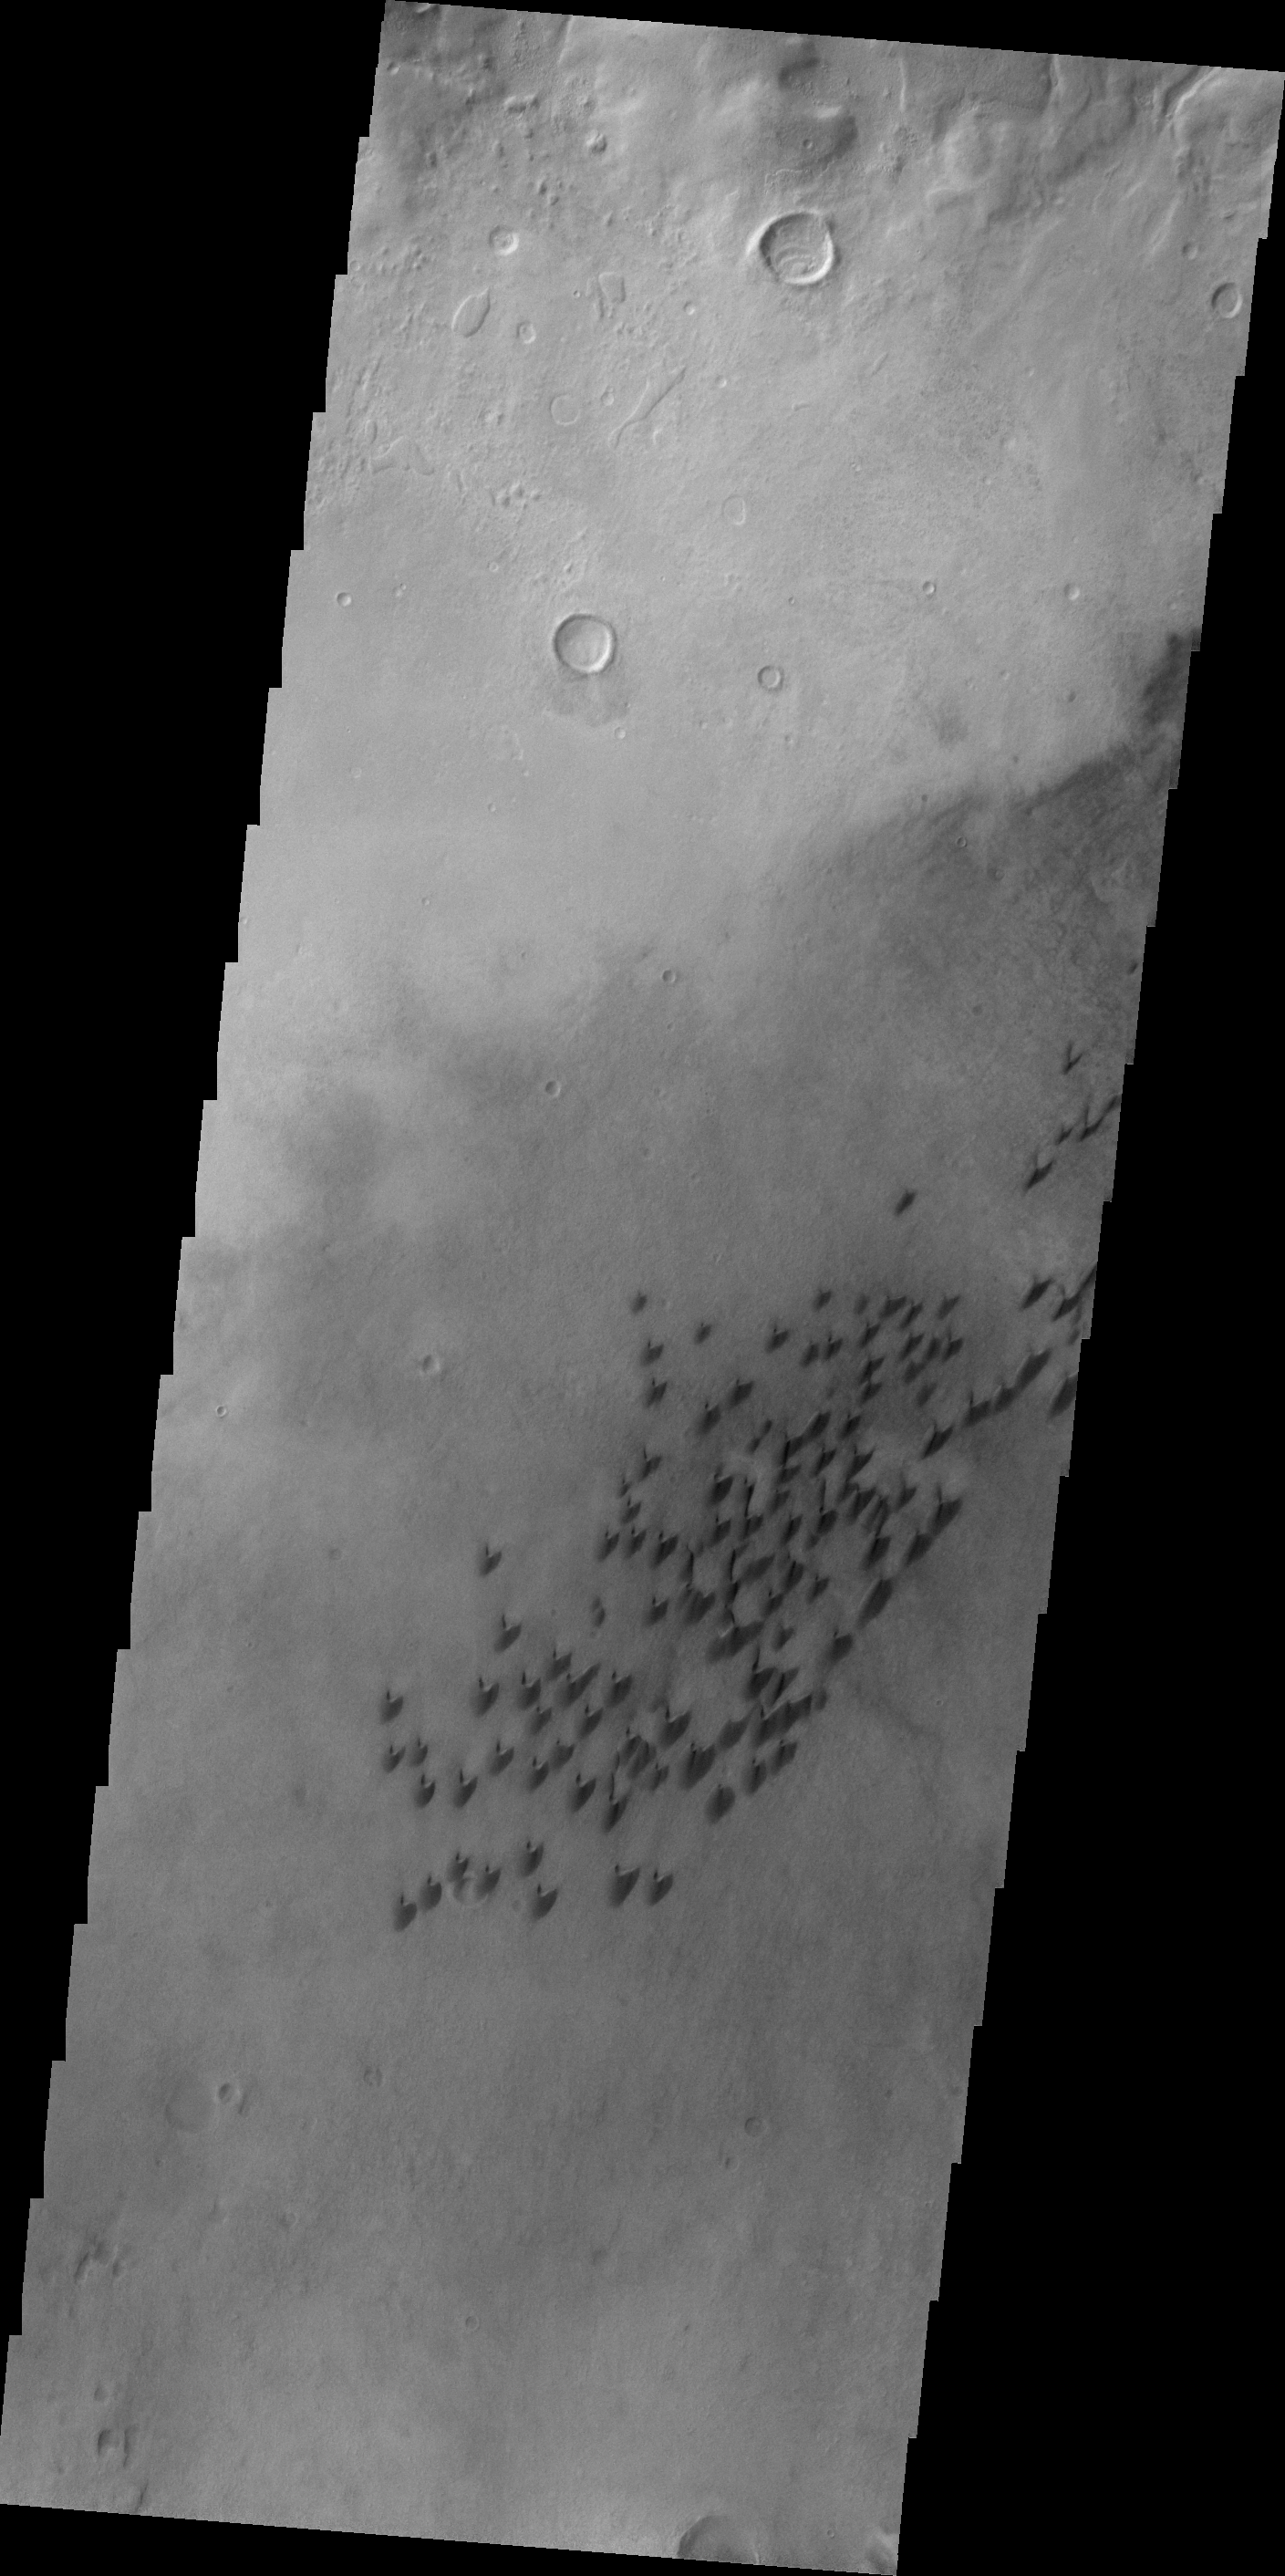

Arkhangelsky Crater

This VIS image shows part of the floor of Arkhangelsky Crater. Small individual dunes are found in this region of the crater floor.

Image information: VIS instrument. Latitude -40.7N, Longitude 335.1E. 18 meter/pixel resolution.

Please see the THEMIS Data Citation Note for details on crediting THEMIS images.

Note: this THEMIS visual image has not been radiometrically nor geometrically calibrated for this preliminary release. An empirical correction has been performed to remove instrumental effects. A linear shift has been applied in the cross-track and down-track direction to approximate spacecraft and planetary motion. Fully calibrated and geometrically projected images will be released through the Planetary Data System in accordance with Project policies at a later time.

NASA’s Jet Propulsion Laboratory manages the 2001 Mars Odyssey mission for NASA’s Office of Space Science, Washington, D.C. The Thermal Emission Imaging System (THEMIS) was developed by Arizona State University, Tempe, in collaboration with Raytheon Santa Barbara Remote Sensing. The THEMIS investigation is led by Dr. Philip Christensen at Arizona State University. Lockheed Martin Astronautics, Denver, is the prime contractor for the Odyssey project, and developed and built the orbiter. Mission operations are conducted jointly from Lockheed Martin and from JPL, a division of the California Institute of Technology in Pasadena.

Credit: NASA/JPL/ASU